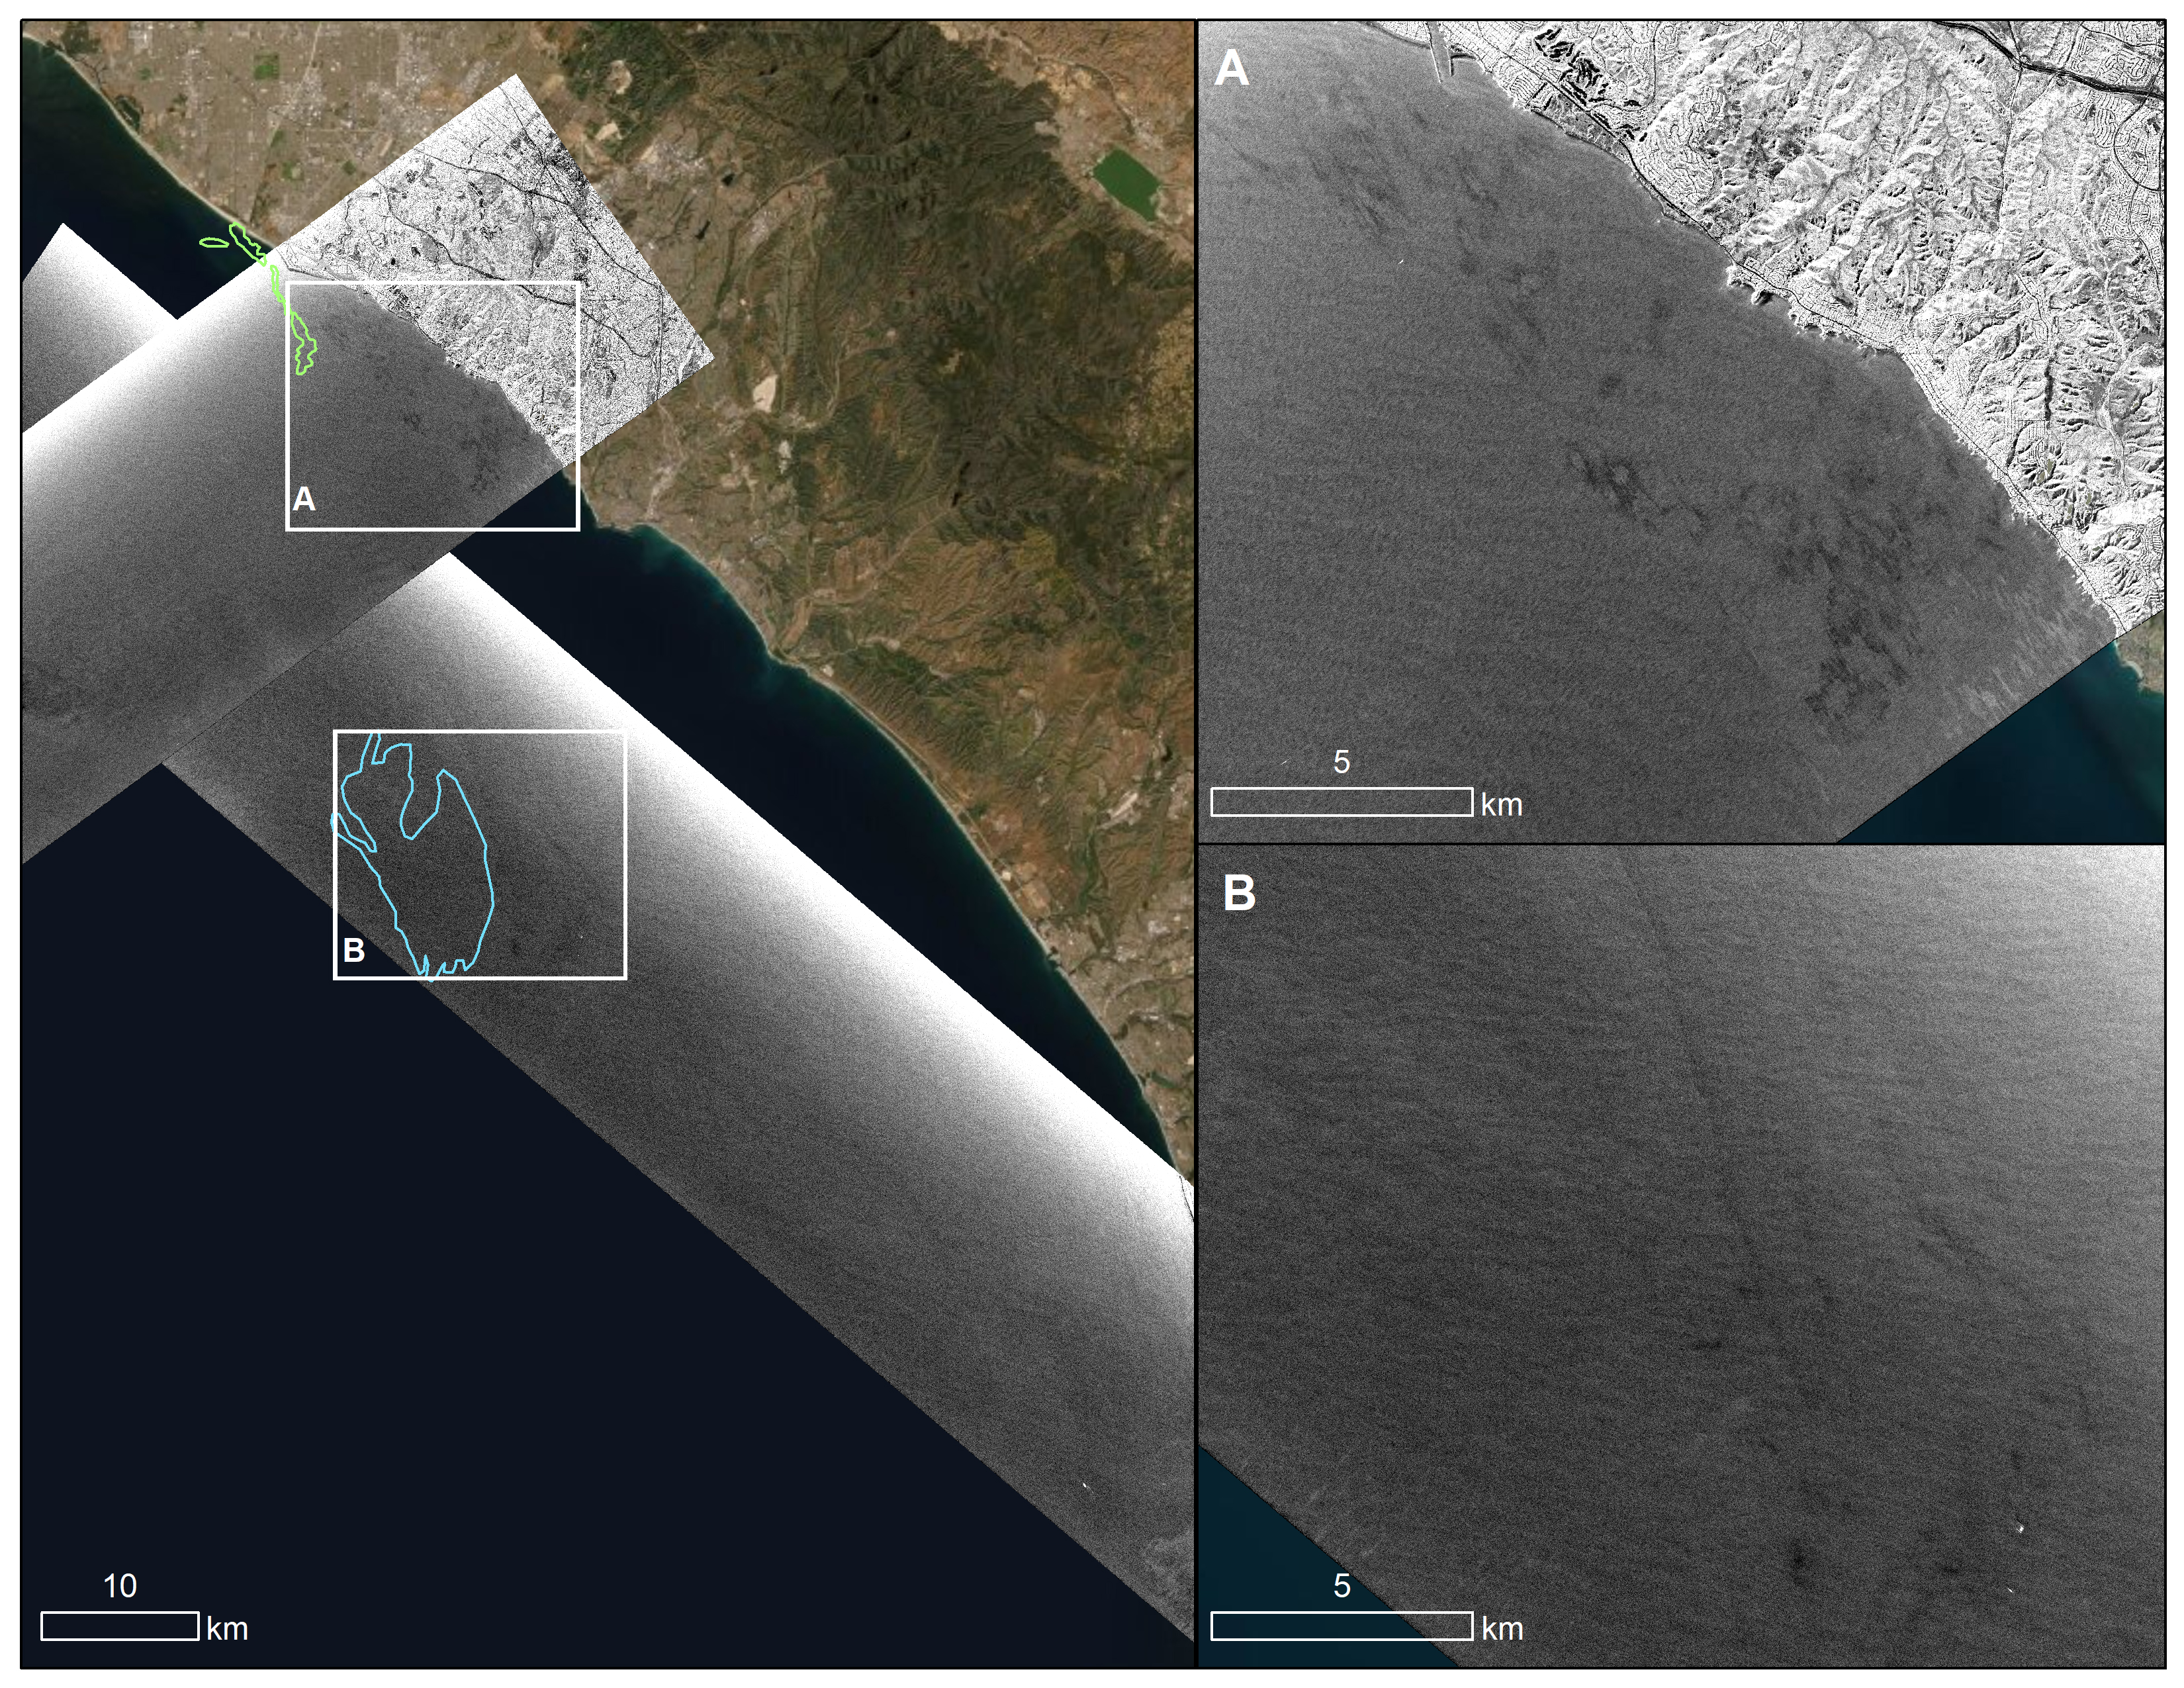

UAVSAR Oil Slicks

An oil spill off the Southern California coast – first reported to the U.S. Coast Guard on Oct. 2, 2021 – prompted an effort by NASA’s Applied Sciences Disasters Program to determine what NASA resources and capabilities could be available to support response efforts for the spill. As part of those efforts, a team from NASA’s Jet Propulsion Laboratory in Southern California flew an airplane equipped with an instrument known as the Uninhabited Aerial Vehicle Synthetic Aperture Radar (UAVSAR) over the spill area on Oct. 6 to corroborate the presence and location of oil slicks.

Mapping the location of oil slicks and determining how thick the oil is can also help with clean-up activities. The JPL researchers collected the UAVSAR data in support of the National Oceanic and Atmospheric Administration (NOAA), which regularly monitors U.S. coastal waters for potential spills.

This image shows a composite of two images taken during passes (grayscale regions) made by the UAVSAR instrument off the coast of Huntington Beach. Dark smudges off the coast in the close-up images to the right (labeled A and B) are potential oil slicks – NOAA researchers will analyze the data to look for the presence of oil. The area outlined in light green (image on the left) was identified by NOAA using satellite data as a region possibly containing oil on Oct.3, while the blue outline shows an area on Oct. 6 that could also contain oil.

Attached to the bottom of a Gulfstream-III based at NASA’s Armstrong Flight Research Center near Palmdale, California, UAVSAR is an all-weather tool that bounces radar signals off of Earth’s surface. Repeated images of the same areas, taken at different times, enable scientists to detect changes in those regions. The radar signals will reflect differently off of different surfaces, including oil and seawater. These signal variations can tell researchers about the presence of an oil slick in the ocean, and in some cases provide information about its thickness.

Credit: NASA/JPL-Caltech